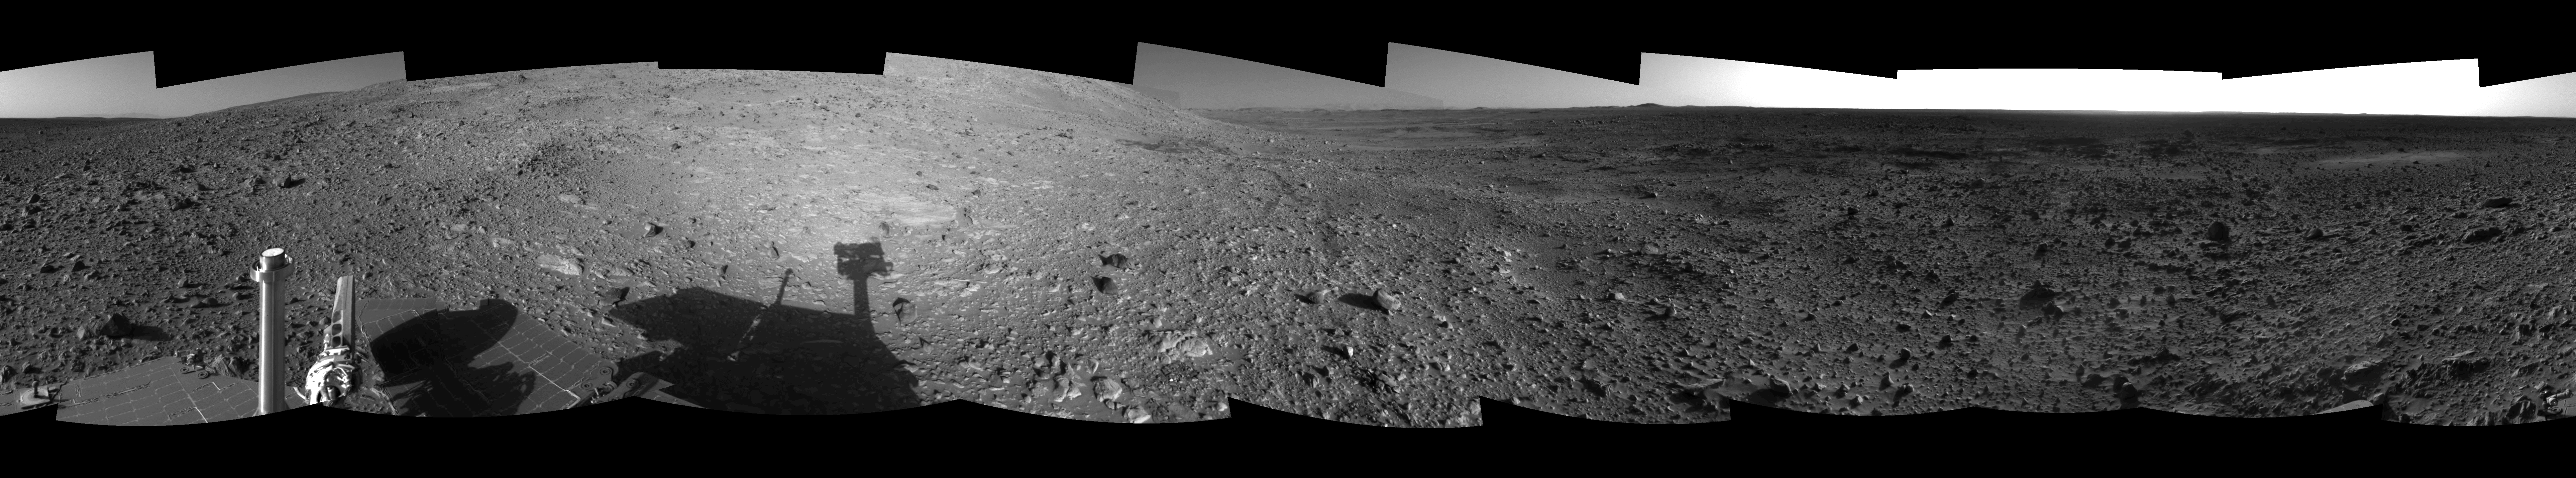

Hilly Surroundings (Left Eye)

This is the left-eye view of a stereo pair showing the terrain surrounding NASA’s Mars Exploration Rover Spirit on the rover’s 189th sol on Mars (July 15th, 2004). It was assembled from images taken by the rover’s navigation camera at a position referred to as Site 72, which is at the base of the “West Spur” portion of the “Columbia Hills.” The 360-degree view is presented in a cylindrical-perspective projection with geometrical seam correction.

See PIA06711 for 3-D view and PIA06713 for right eye view of this left eye cylindrical-perspective projection.

Credit: NASA/JPL